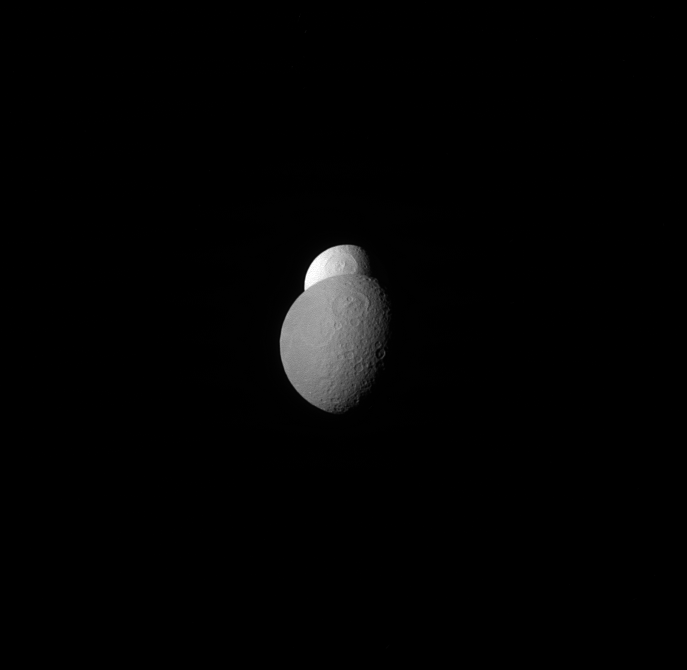

Tethys the Spy

Tethys appears to be peeking out from behind Rhea, watching the watcher.

Scientists believe that Tethys’ surprisingly high albedo is due to the water ice jets emerging from its neighbor, Enceladus. The fresh water ice becomes the E ring and can eventually arrive at Tethys, giving it a fresh surface layer of clean ice.

Lit terrain seen here is on the anti-Saturn side of Rhea. North on Rhea is up. The image was taken in red light with the Cassini spacecraft narrow-angle camera on April 20, 2012.

The view was obtained at a distance of approximately 1.1 million miles (1.8 million kilometers) from Rhea and at a Sun-Rhea-spacecraft, or phase, angle of 59 degrees. Image scale is 7 miles (11 kilometers) per pixel.

The Cassini-Huygens mission is a cooperative project of NASA, the European Space Agency and the Italian Space Agency. NASA’s Jet Propulsion Laboratory, a division of the California Institute of Technology in Pasadena, manages the mission for NASA’s Science Mission Directorate, Washington. The Cassini orbiter and its two onboard cameras were designed, developed and assembled at JPL. The imaging operations center is based at the Space Science Institute in Boulder, Colo.

Credit: NASA/JPL-Caltech/Space Science Institute